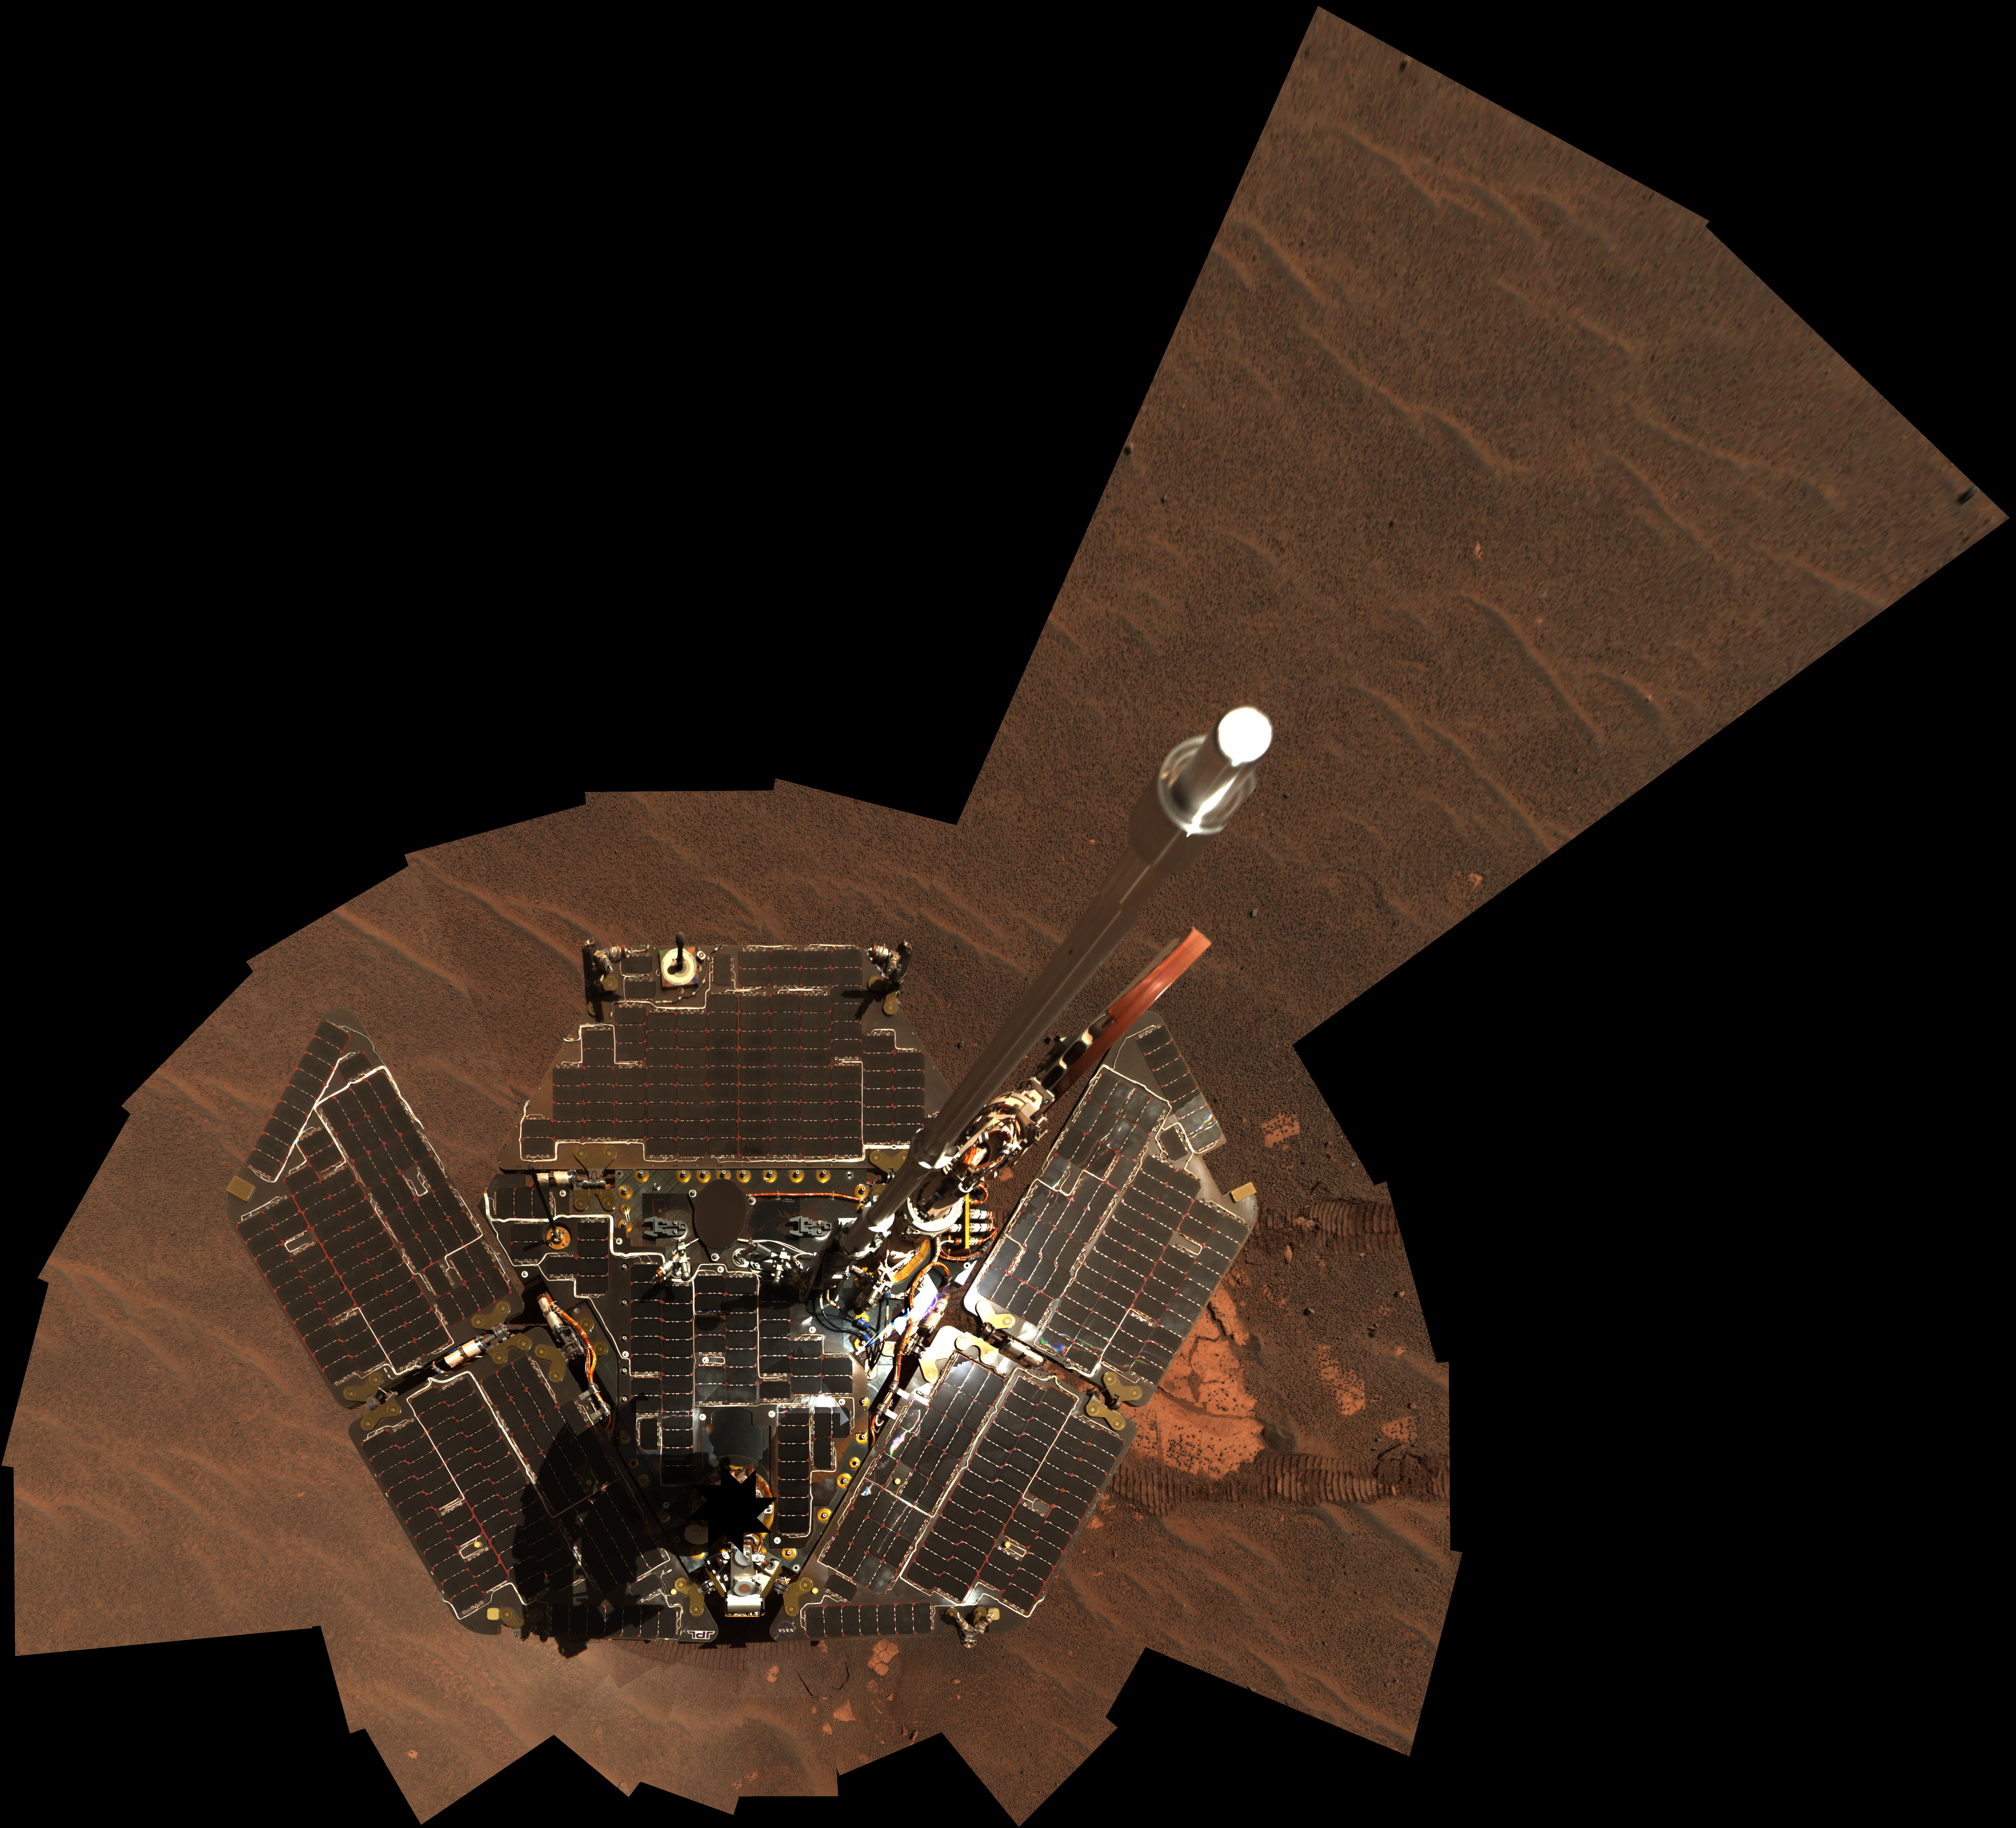

Opportunity Self-Portrait, Sols 322-323

NASA’s Mars Exploration Rover Opportunity used its panoramic camera to take the images combined into this mosaic view of the rover. The downward-looking view omits the mast on which the camera is mounted. It shows Opportunity’s solar panels to be relatively dust-free. The images were taken through the camera’s 600-, 530- and 480-nanometer filters during Opportunity’s 322nd and 323rd martian days, or sols (Dec. 19 and 20, 2004).

Credit: NASA/JPL/Cornell